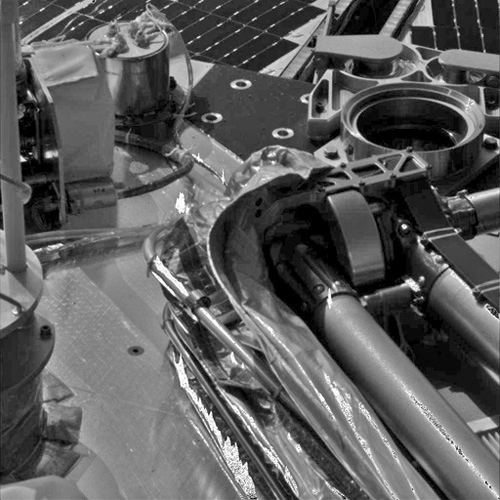

Phoenix Deploying its Robotic Arm Elbow

This animated gif is compiled of images from Phoenix’s Stereo Surface Imager (SSI) taken on Sol 3. It shows the stair-step motion used to unstow the arm from a protective covering called the biobarrier. The last two moves allow the arm to stand straight up.

The Phoenix Mission is led by the University of Arizona, Tucson, on behalf of NASA. Project management of the mission is by NASA’s Jet Propulsion Laboratory, Pasadena, Calif. Spacecraft development is by Lockheed Martin Space Systems, Denver.

Photojournal Note: As planned, the Phoenix lander, which landed May 25, 2008 23:53 UTC, ended communications in November 2008, about six months after landing, when its solar panels ceased operating in the dark Martian winter.

Credit: NASA/JPL-Caltech/University of Arizona